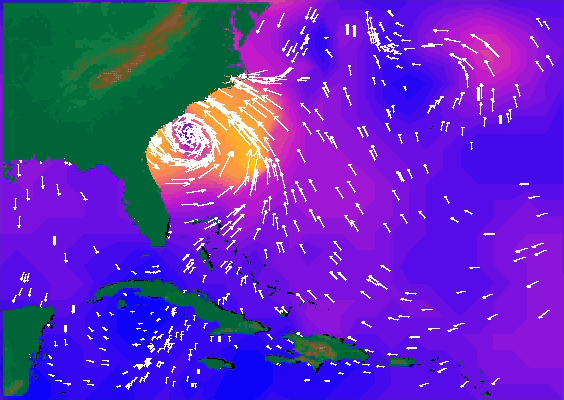

SeaWinds Radar Stares Into The Eye Of Angry Hurricane Floyd

NASA’s SeaWinds radar instrument eyed the center of a massive hurricane — Floyd — as it ripped past Georgia and the Carolinas Wednesday afternoon, September 15, then marched toward a midnight strike at Cape Fear, North Carolina.

Heralded as one of the most destructive U.S. hurricanes in the 20th century, Floyd has caused the nation’s largest peacetime evacuation, forcing approximately 2.6 million people to flee their homes, shutting down airports along the eastern seaboard and, combined with Hurricane Dennis two weeks ago, producing the worst flooding in the country’s history.

Taken from data collected between 7 a.m. and 8 p.m. Eastern Daylight Time on September 15, the image shows the fastest ocean wind speeds in yellow and wind direction is indicated by arrows. At the time of the image, Hurricane Floyd was centered at about 79 degrees west longitude and 31 degrees north latitude. The Miami-based National Hurricane Center reported winds that were blowing at speeds of about 185 kilometers per hour (115 miles per hour) at that time. This animation uses data from the evening of September 15, 1999.

The orbiting SeaWinds radar instrument is managed for NASA’s Office of Earth Science, Washington, DC, by the Jet Propulsion Laboratory, which also built the SeaWinds radar instrument and is providing ground science processing systems. NASA’s Goddard Space Flight Center, Greenbelt, MD, managed development of the QuikScat satellite, designed and built by Ball Aerospace & Technologies Corp., Boulder, CO. NOAA has contributed support to ground systems processing and related activities.

NASA’s Earth Science Enterprise is a long-term research and technology program designed to examine Earth’s land, oceans, atmosphere, ice and life as a total integrated system. JPL is a division of the California Institute of Technology, Pasadena, CA.

Credit: NASA/JPL